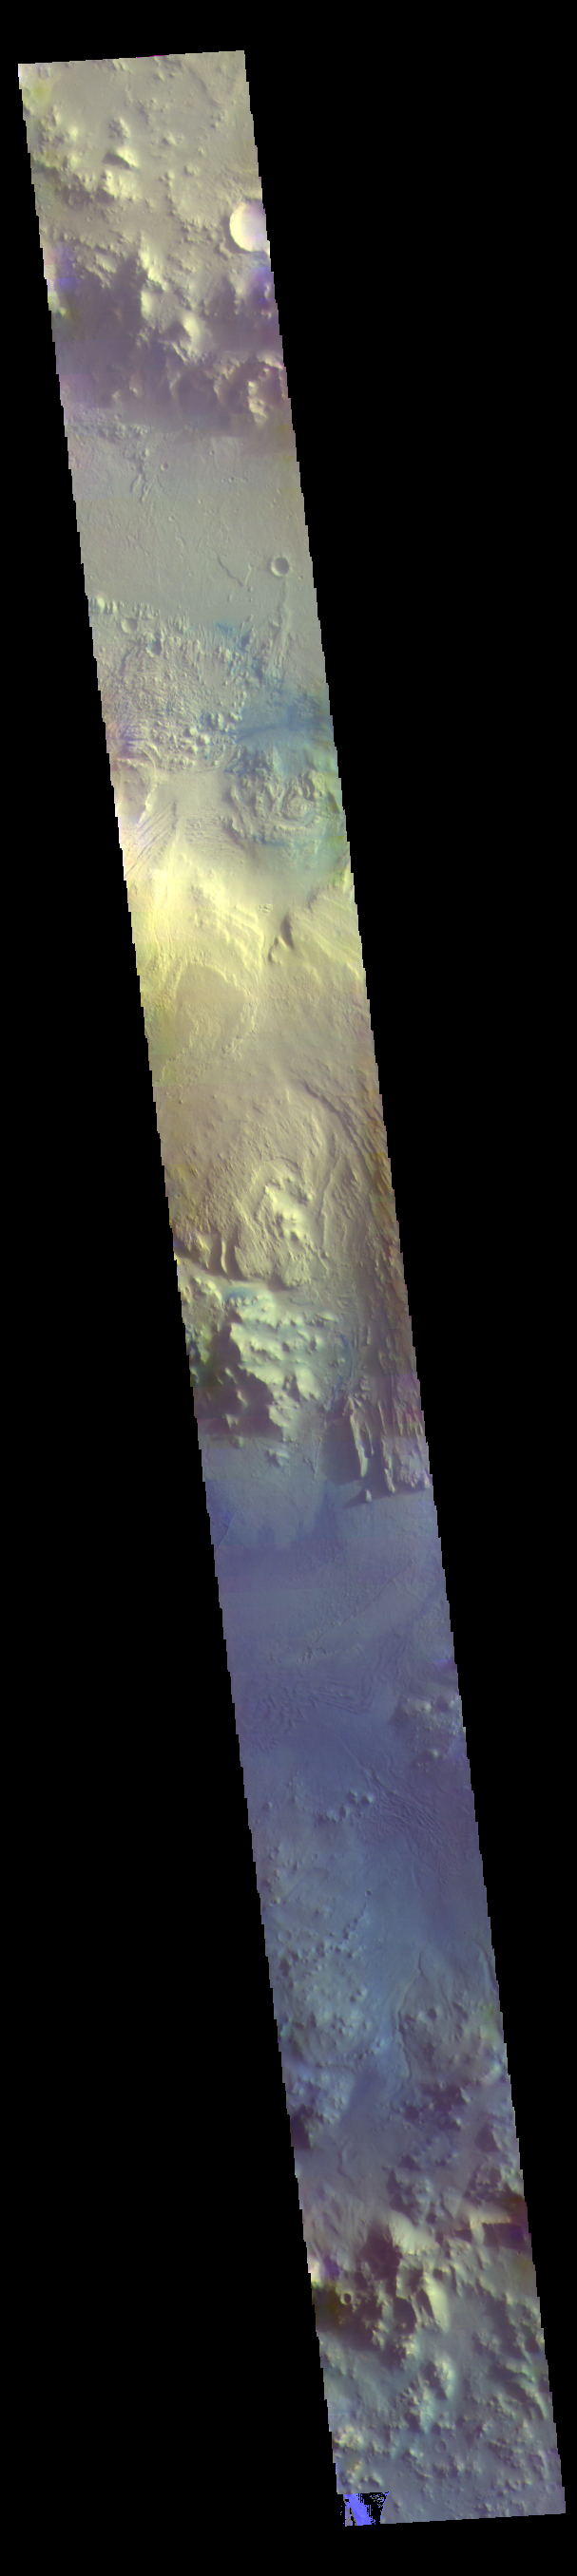

Gale Crater – False Color

The THEMIS VIS camera contains 5 filters. The data from different filters can be combined in multiple ways to create a false color image. These false color images may reveal subtle variations of the surface not easily identified in a single band image. Today’s false color image shows a cross section of Gale Crater, including the large layered deposit on the crater floor. The Curiosity Rover is located in Gale Crater. Gale crater is 150km (90 miles) in diameter.

Credit: NASA/JPL-Caltech/ASU